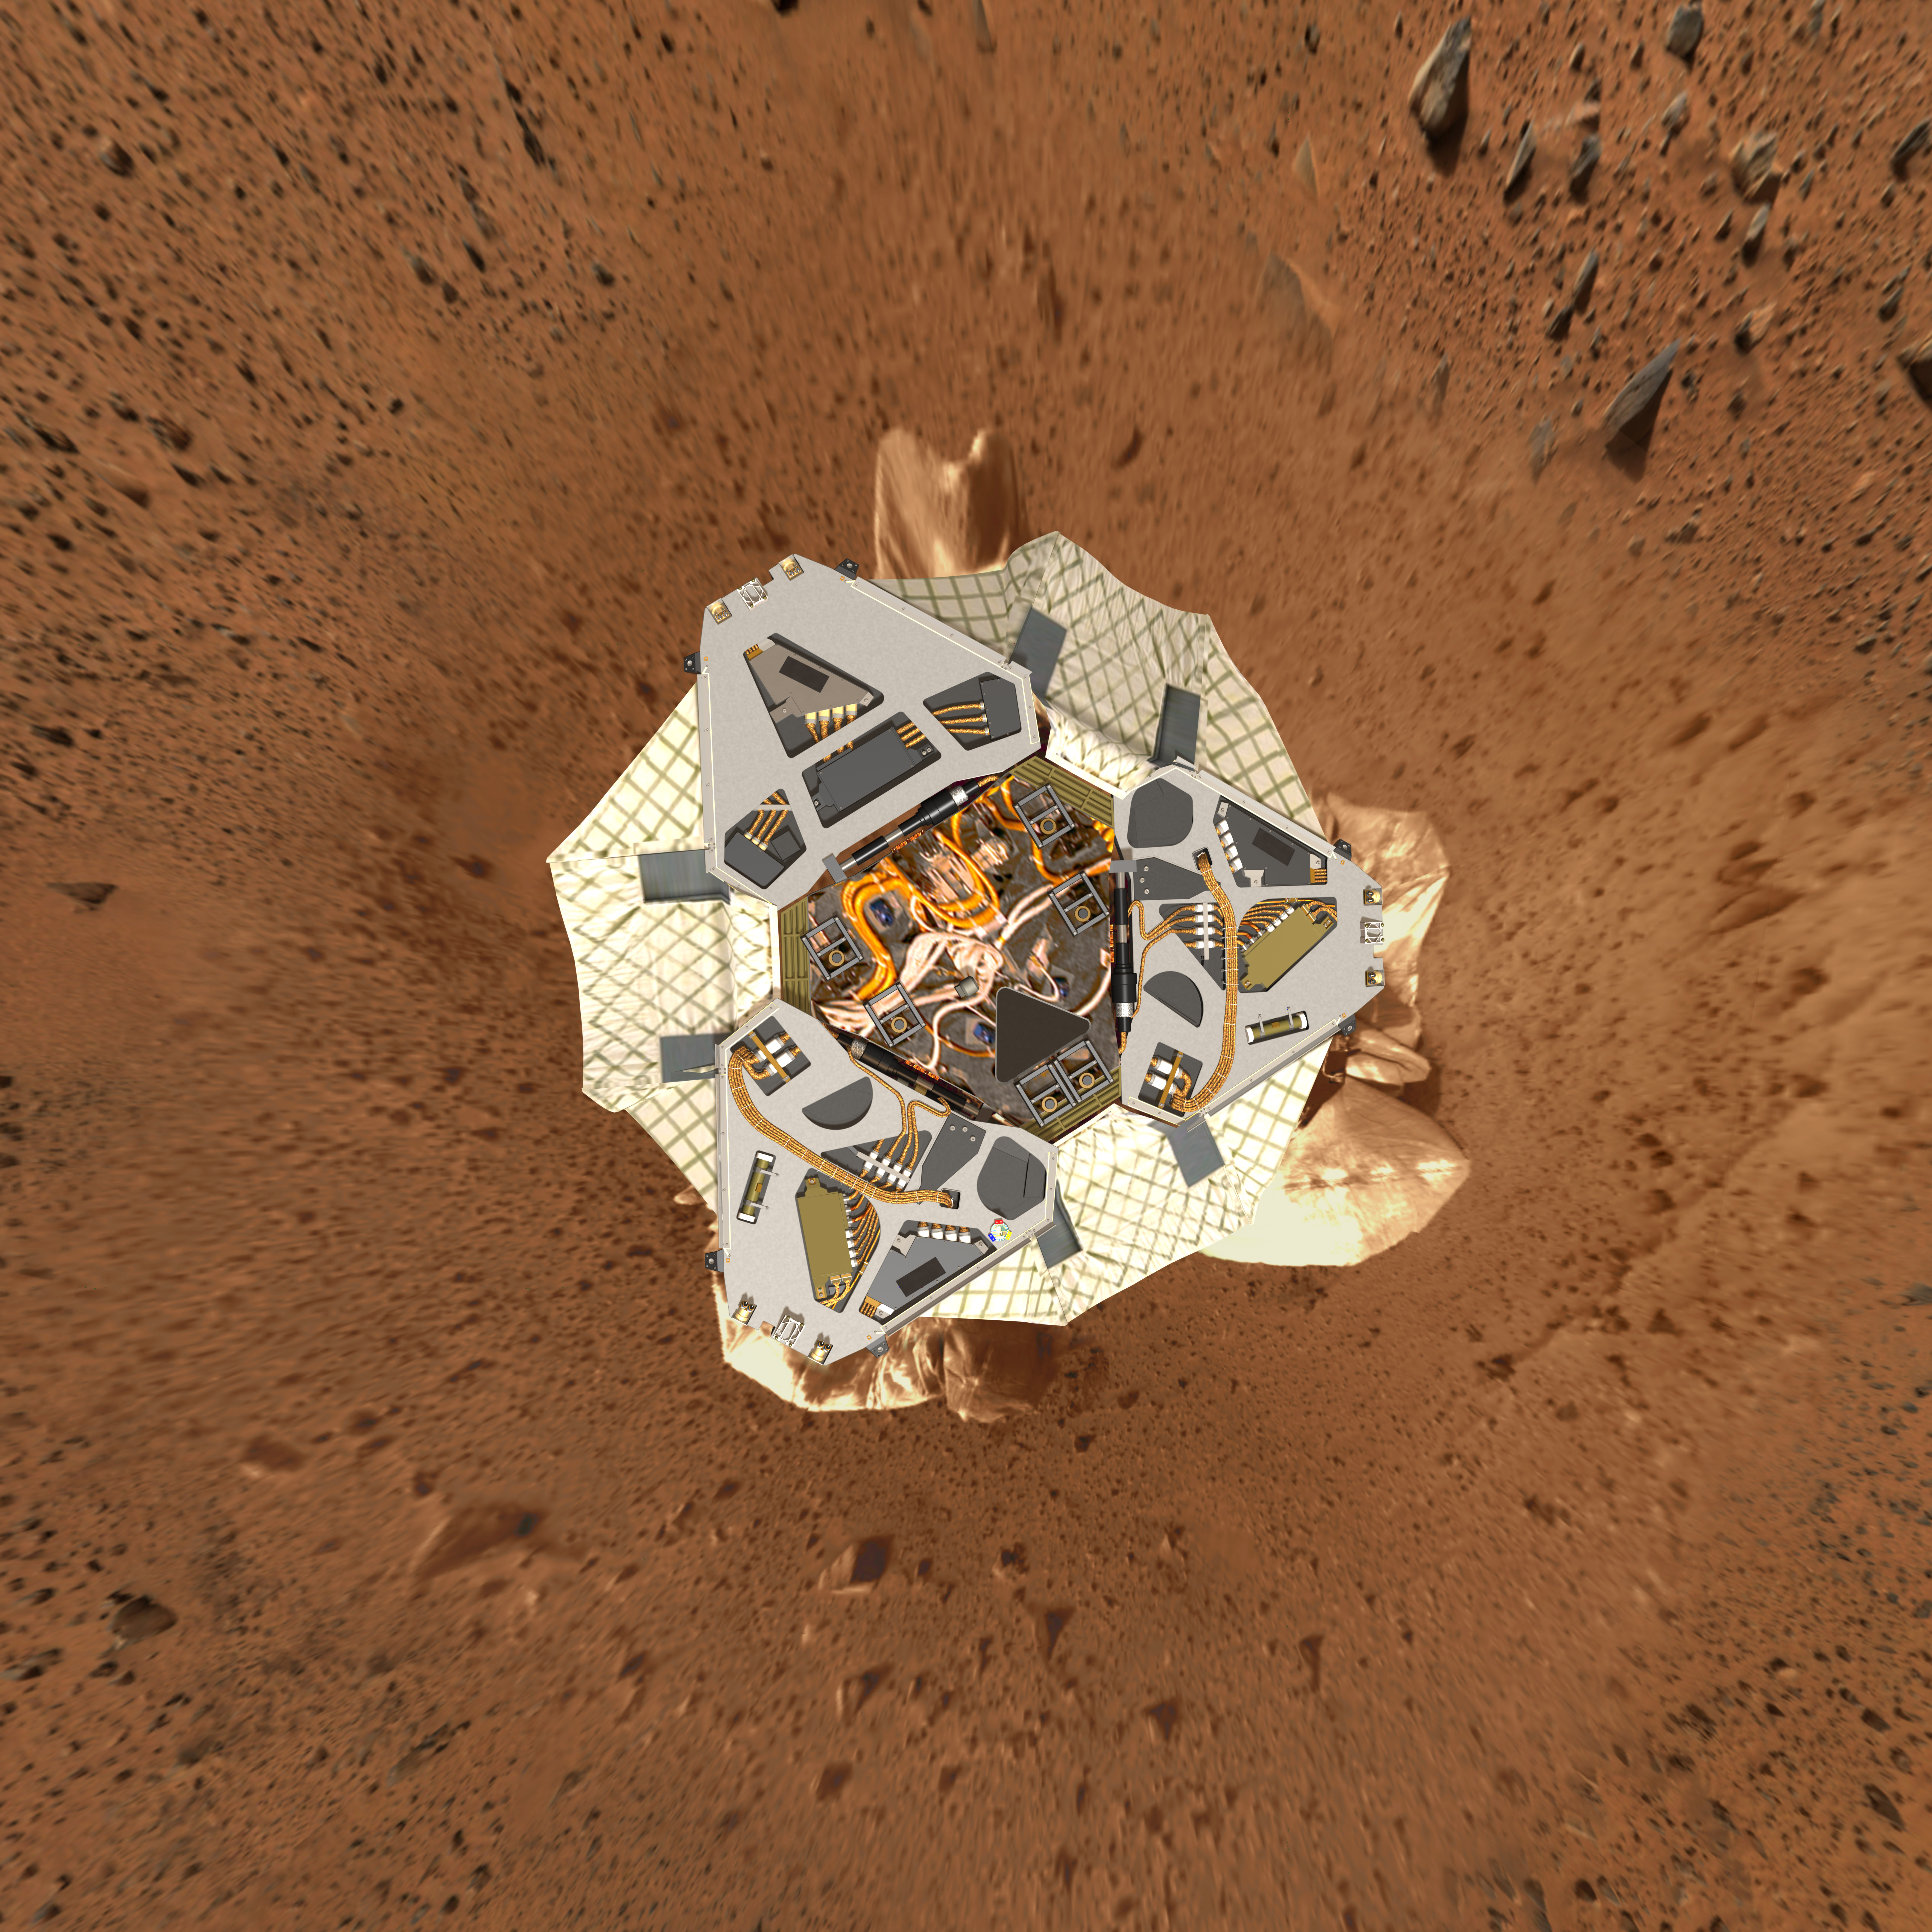

Behold Spirit

This high-resolution image shows a computer-generated model of Spirit’s lander at Gusev Crater as engineers and scientists would have expected to see it from a perfect overhead view. The background is a reprojected image taken by the Spirit panoramic camera on Sol 19 (Jan. 21-22, 2004). The top of the image faces north.
Note: This image has been updated with a much higher resolution version than the original release.

Credit: NASA/JPL-Solar System Visualization Team